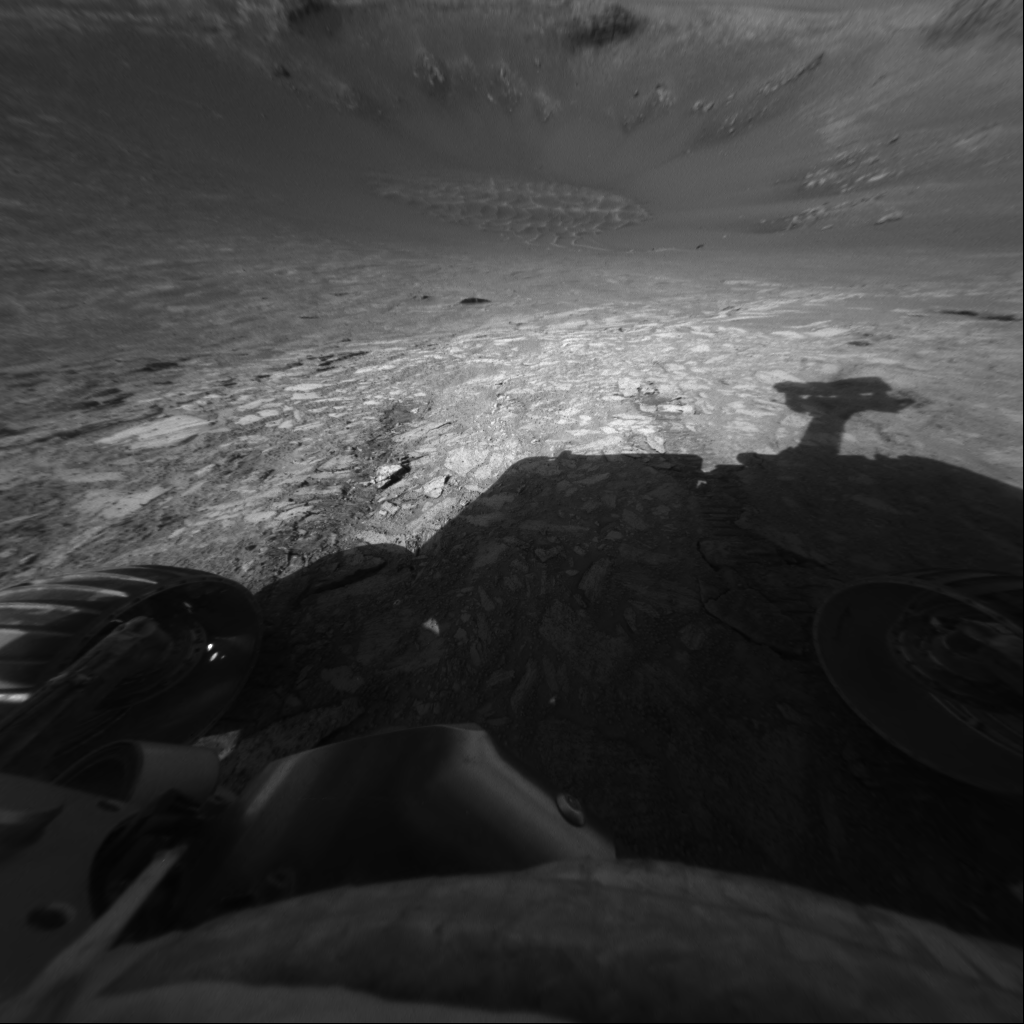

Down into ‘Endurance’

This image from the Mars Exploration Rover Opportunity’s front hazard-avoidance camera shows the rover’s view of the floor of “Endurance Crater.” The image was taken from just inside the rim of the crater during Opportunity’s 134th martian day, or sol, on June 9, 2004.

Credit: NASA/JPL